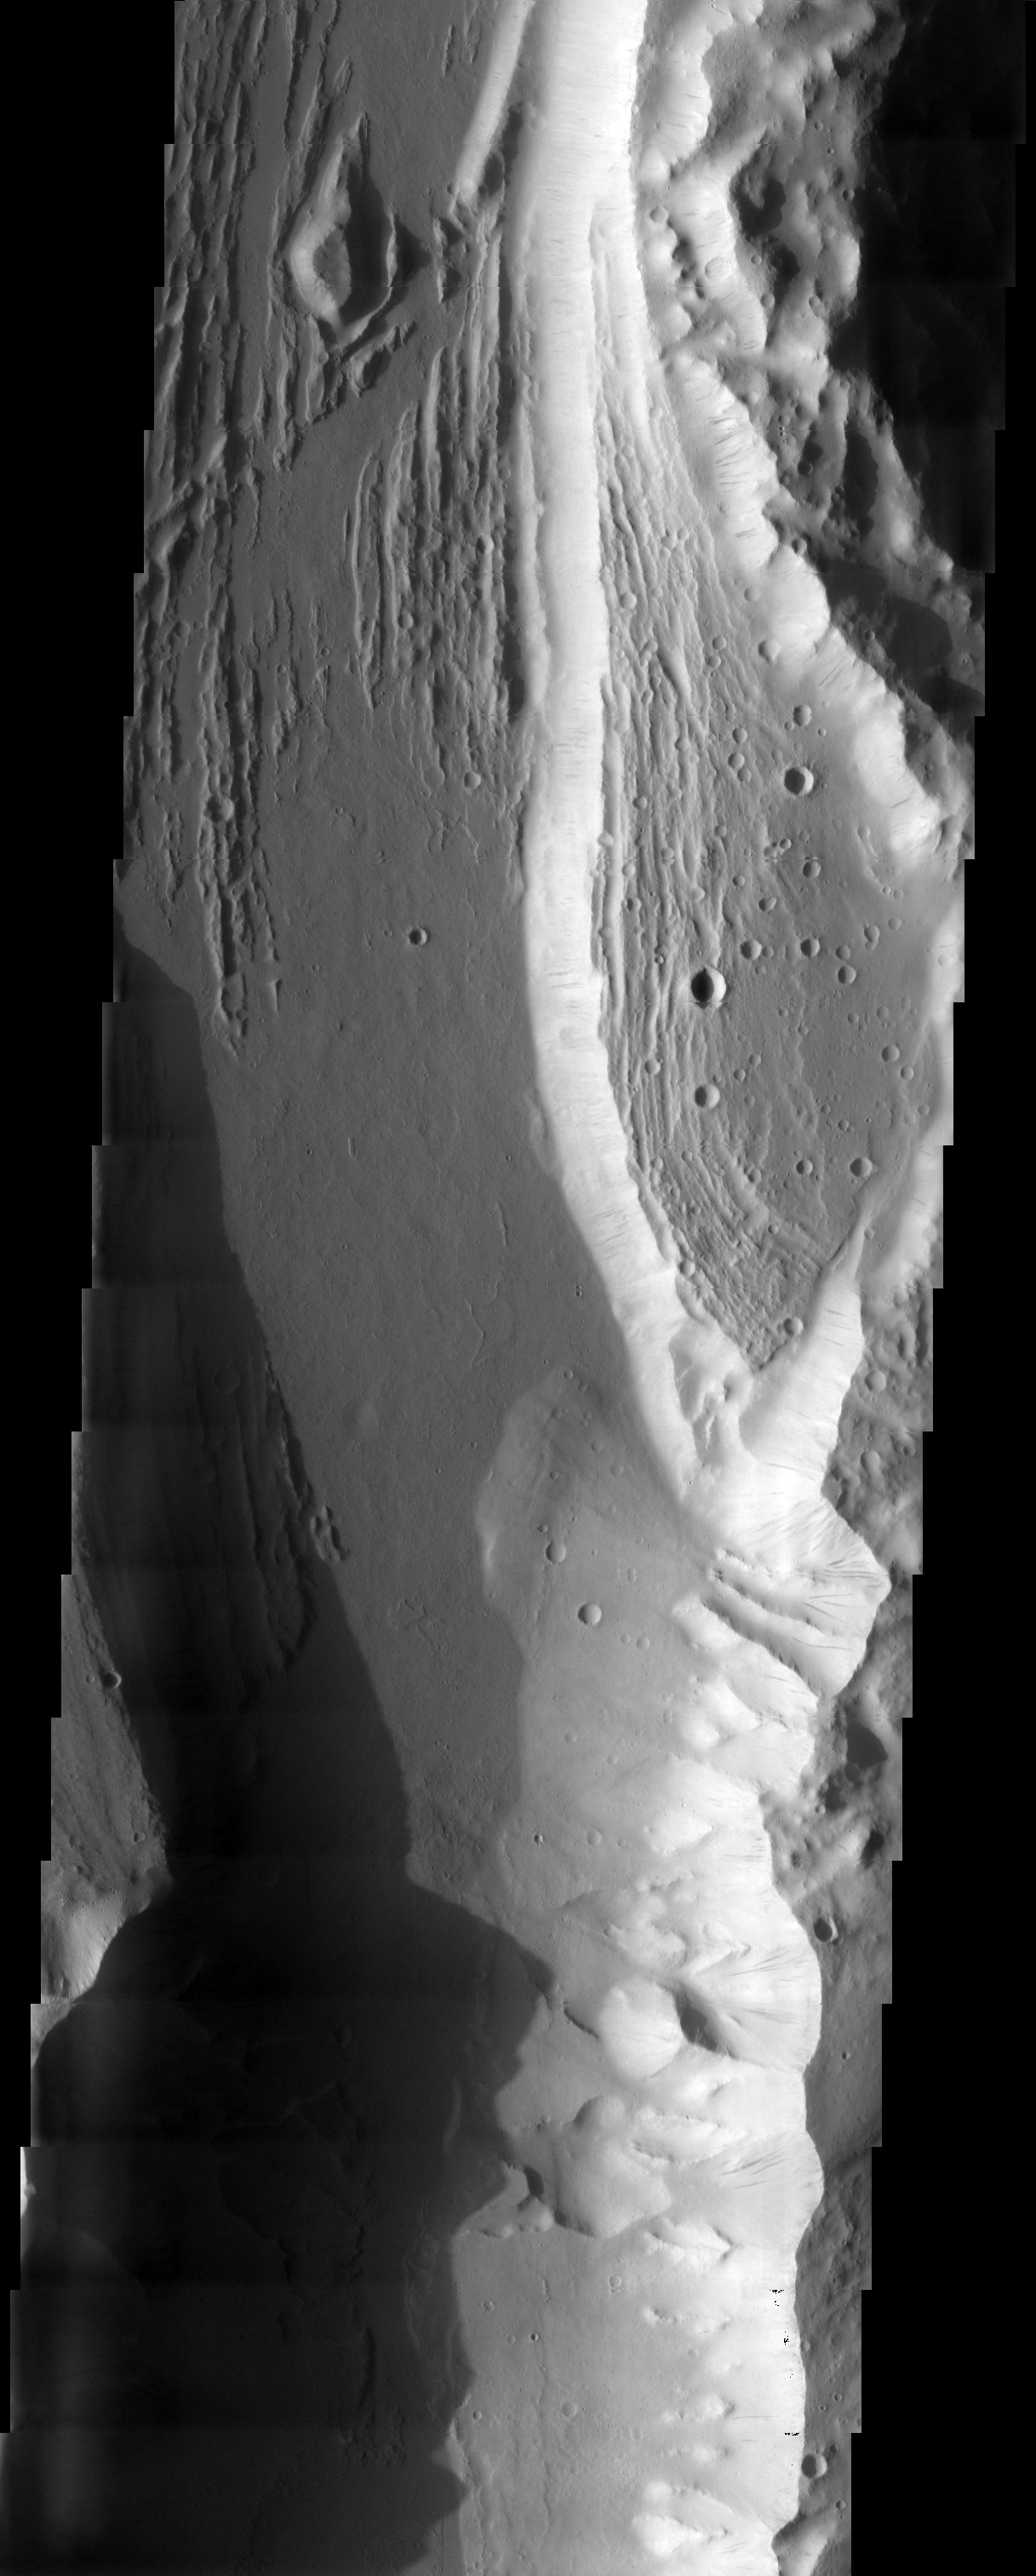

Kasei Valles

Released 21 May 2003

Just a small part of the huge Kasei Valles outflow channel is shown in this THEMIS visible image. Still, the awesome erosive power of the water that once flowed through this channel is evident. The different erosional levels of the channel indicate that it is likely that water flowed at several levels for some time. Today the area is covered by a layer of fine martian dust. The dark streaks seen on the cliff faces are the result of dust avalanches which have exposed the underlying rock.

Image information: VIS instrument. Latitude 24.9, Longitude 287.4 East (72.6) meter/pixel resolution.

Note: this THEMIS visual image has not been radiometrically nor geometrically calibrated for this preliminary release. An empirical correction has been performed to remove instrumental effects. A linear shift has been applied in the cross-track and down-track direction to approximate spacecraft and planetary motion. Fully calibrated and geometrically projected images will be released through the Planetary Data System in accordance with Project policies at a later time.

NASA’s Jet Propulsion Laboratory manages the 2001 Mars Odyssey mission for NASA’s Office of Space Science, Washington, D.C. The Thermal Emission Imaging System (THEMIS) was developed by Arizona State University, Tempe, in collaboration with Raytheon Santa Barbara Remote Sensing. The THEMIS investigation is led by Dr. Philip Christensen at Arizona State University. Lockheed Martin Astronautics, Denver, is the prime contractor for the Odyssey project, and developed and built the orbiter. Mission operations are conducted jointly from Lockheed Martin and from JPL, a division of the California Institute of Technology in Pasadena.

Credit: NASA/JPL/Arizona State University